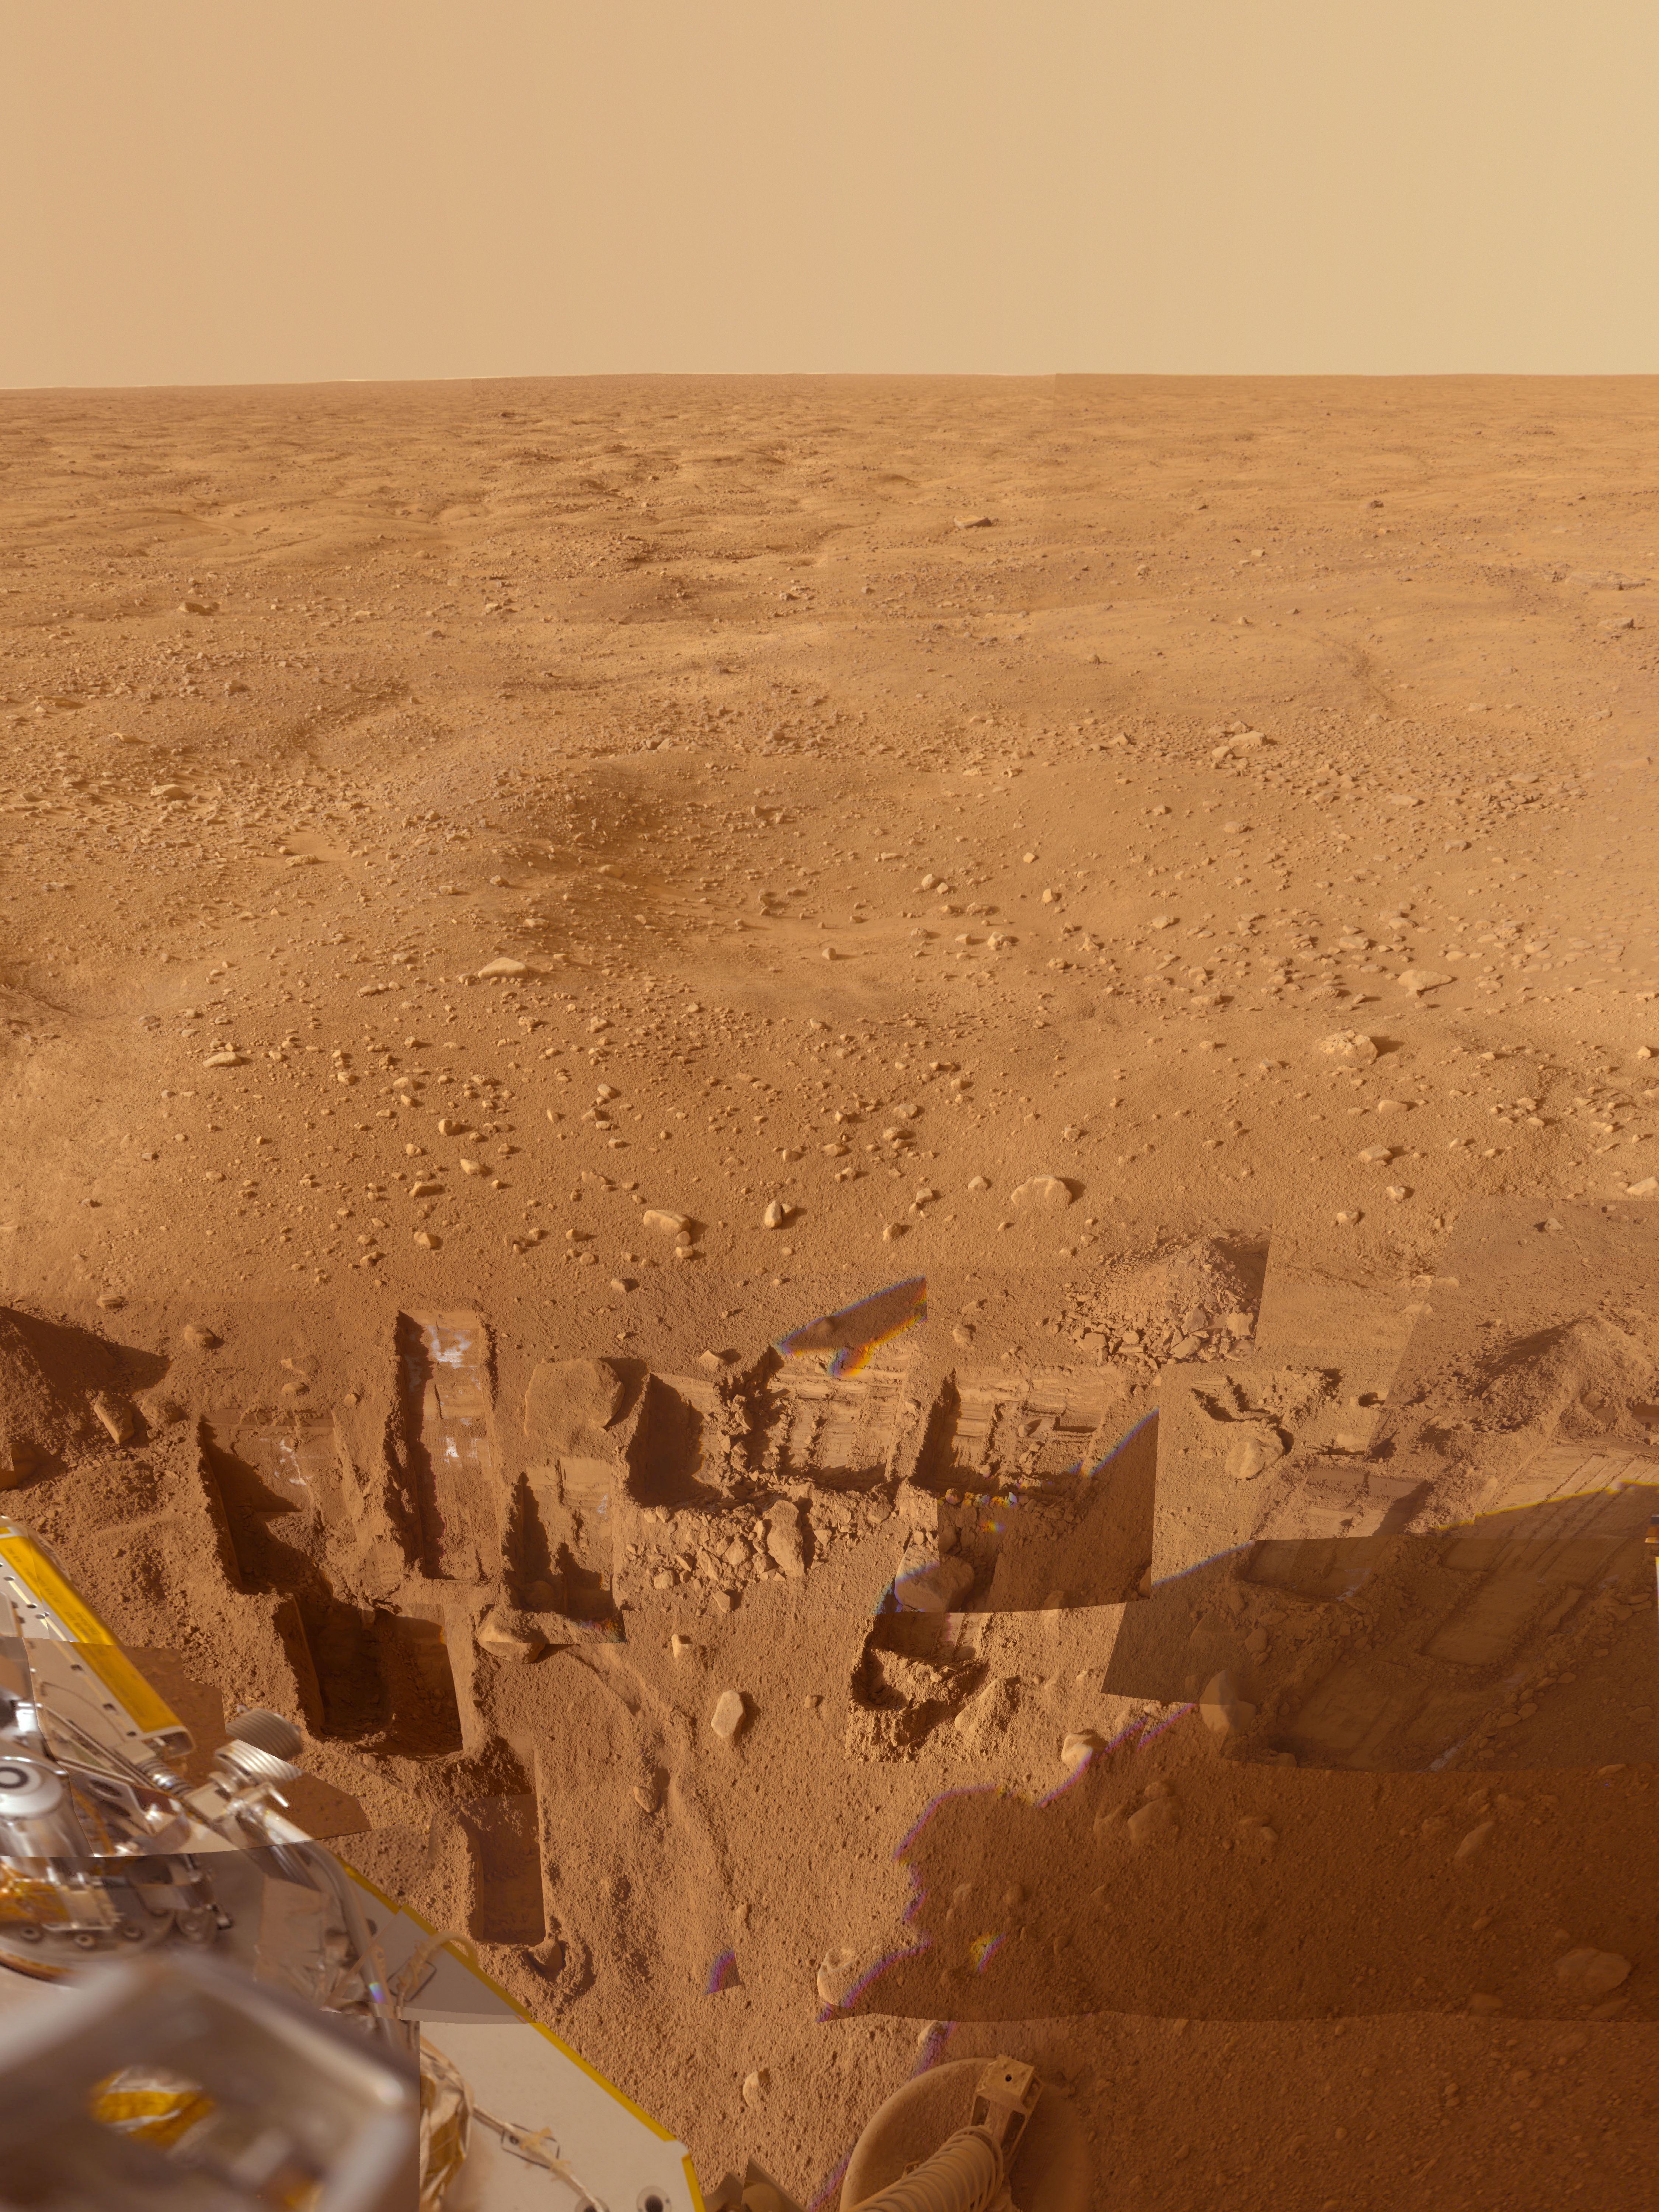

Composite View from Phoenix Lander

This mosaic of images from the Surface Stereo Imager camera on NASA’s Phoenix Mars Lander shows several trenches dug by Phoenix, plus a corner of the spacecraft’s deck and the Martian arctic plain stretching to the horizon.

The footpad at the bottom center is about 1 meter (3 feet) below the spacecraft deck seen at the lower left. Overlaid images show trenches dug to either nearly pure water ice or ice-cemented soil. Analyses of samples taken from these trenches give clues to the history of the region.

This approximately true color view combines images taken on several dates during the five months Phoenix studied its surroundings after landing on May 25, 2008.

The Phoenix Mission was led by the University of Arizona, Tucson, on behalf of NASA. Project management of the mission was by NASA’s Jet Propulsion Laboratory, Pasadena, Calif. Spacecraft development was by Lockheed Martin Space Systems, Denver.

Photojournal Note: As planned, the Phoenix lander, which landed May 25, 2008 23:53 UTC, ended communications in November 2008, about six months after landing, when its solar panels ceased operating in the dark Martian winter.

Credit: NASA/JPL-Caltech/University of Arizona/Texas A&M University